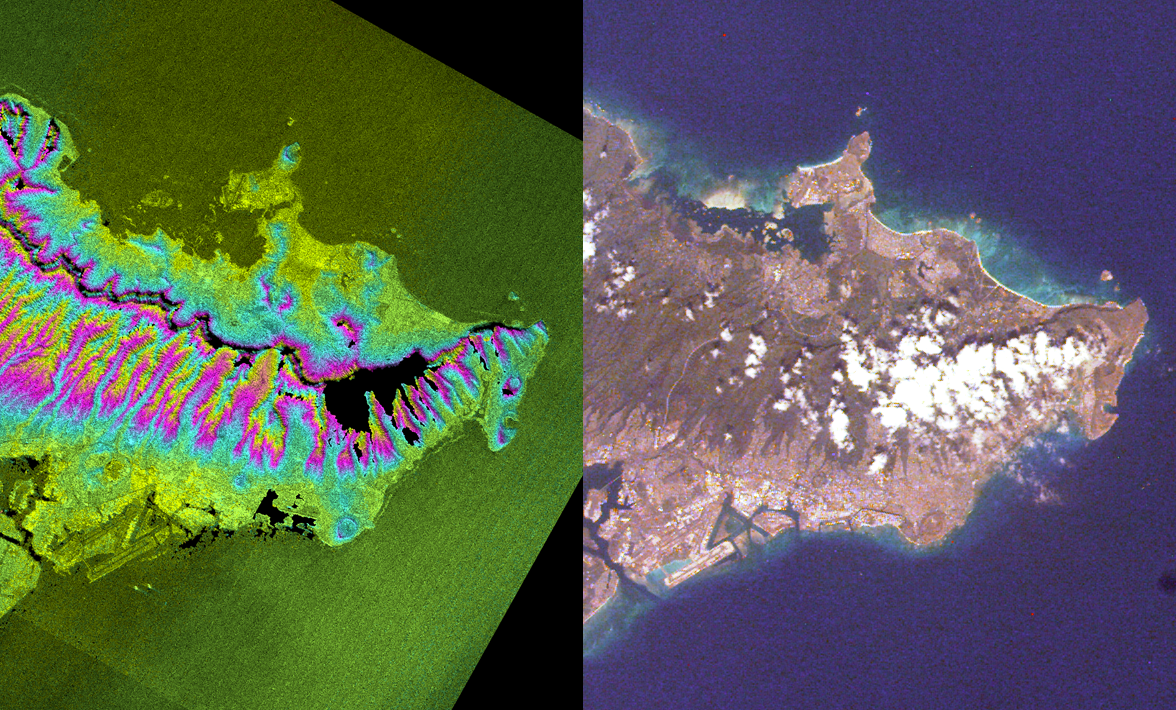

SRTM Radar Image, Wrapped Color as Height/EarthKam Optical Honolulu, Hawaii

These two images of the eastern part of the island of Oahu, Hawaii provide information on regional topography and show the relationship between urban development and sensitive ecosystems. On the left is a topographic radar image collected by the Shuttle Radar Topography Mission (SRTM.) On the right is an optical image acquired by a digital camera on the Space Shuttle Endeavour, which carried SRTM. Features of interest in this scene include Diamond Head (an extinct volcano at the lower center), Waikiki Beach (just left of Diamond Head), the Punchbowl National Cemetery (another extinct volcano, at the foot of the Koolau Mountains), downtown Honolulu and Honolulu airport (lower left of center), and Pearl Harbor (at the left edge.)

The topography shows the steep, high central part of the island surrounded by flatter coastal areas. The optical image shows the urban areas and a darker, forested region on the mountain slopes. The clouds in the optical image and the black areas on the topographic image are both a result of the steep topography. In this tropical region, high mountain peaks are usually covered in clouds. These steep peaks also cause shadows in the radar data, resulting in missing data “holes.” A second pass over the island was obtained by SRTM and will be used to fill in the holes.

The left image combines two types of SRTM data. Brightness corresponds to the strength of the radar signal reflected from the ground, while colors show the elevation. Each color cycle (from pink through blue and back to pink) represents 400 meters (1,300 feet) of elevation difference, like the contour lines on a topographic map. This image contains about 2,400 meters (8,000 feet) of total relief. The optical image was acquired by the Shuttle Electronic Still Camera with a lens focal length of 64 millimeters (2.5 inches) for the Earth Knowledge Acquired by Middle school students (EarthKAM) project. EarthKAM has flown on five space shuttle missions since 1996. Additional information about EarthKAM is available at http://Earthkam.sdsc.edu/geo/ .

The Shuttle Radar Topography Mission (SRTM) was carried onboard the Space Shuttle Endeavor, which launched on February 11, 2000. It uses the same radar instrument that comprised the Spaceborne Imaging Radar-C/X-Band Synthetic Aperture Radar (SIR-C/X-SAR) that flew twice on the Endeavour in 1994. The mission is designed to collect three-dimensional measurements of the Earth’s surface. To collect the 3-D data, engineers added a 60-meter-long (200-foot) mast, an additional C-band imaging antenna and improved tracking and navigation devices. The mission is a cooperative project between the National Aeronautics and Space Administration (NASA), the National Imagery and Mapping Agency (NIMA) and the German (DLR) and Italian (ASI) space agencies. It is managed by NASA’s Jet Propulsion Laboratory, Pasadena, CA, for NASA’s Earth Science Enterprise,Washington, DC.

Size: 35 by 35 kilometers (22 by 22 miles)
Location: 21.4 degrees North latitude, 157.8 degrees West longitude
Orientation: North at top
Original Data Resolution: SRTM, 30 meters (99 feet), EarthKAM Electronic Still Camera, 40 meters (132 feet)
Date Acquired: SRTM, February 18, 2000; EarthKAM, February 12, 2000
Image: NASA/JPL/NIMA

Credit: NASA/JPL